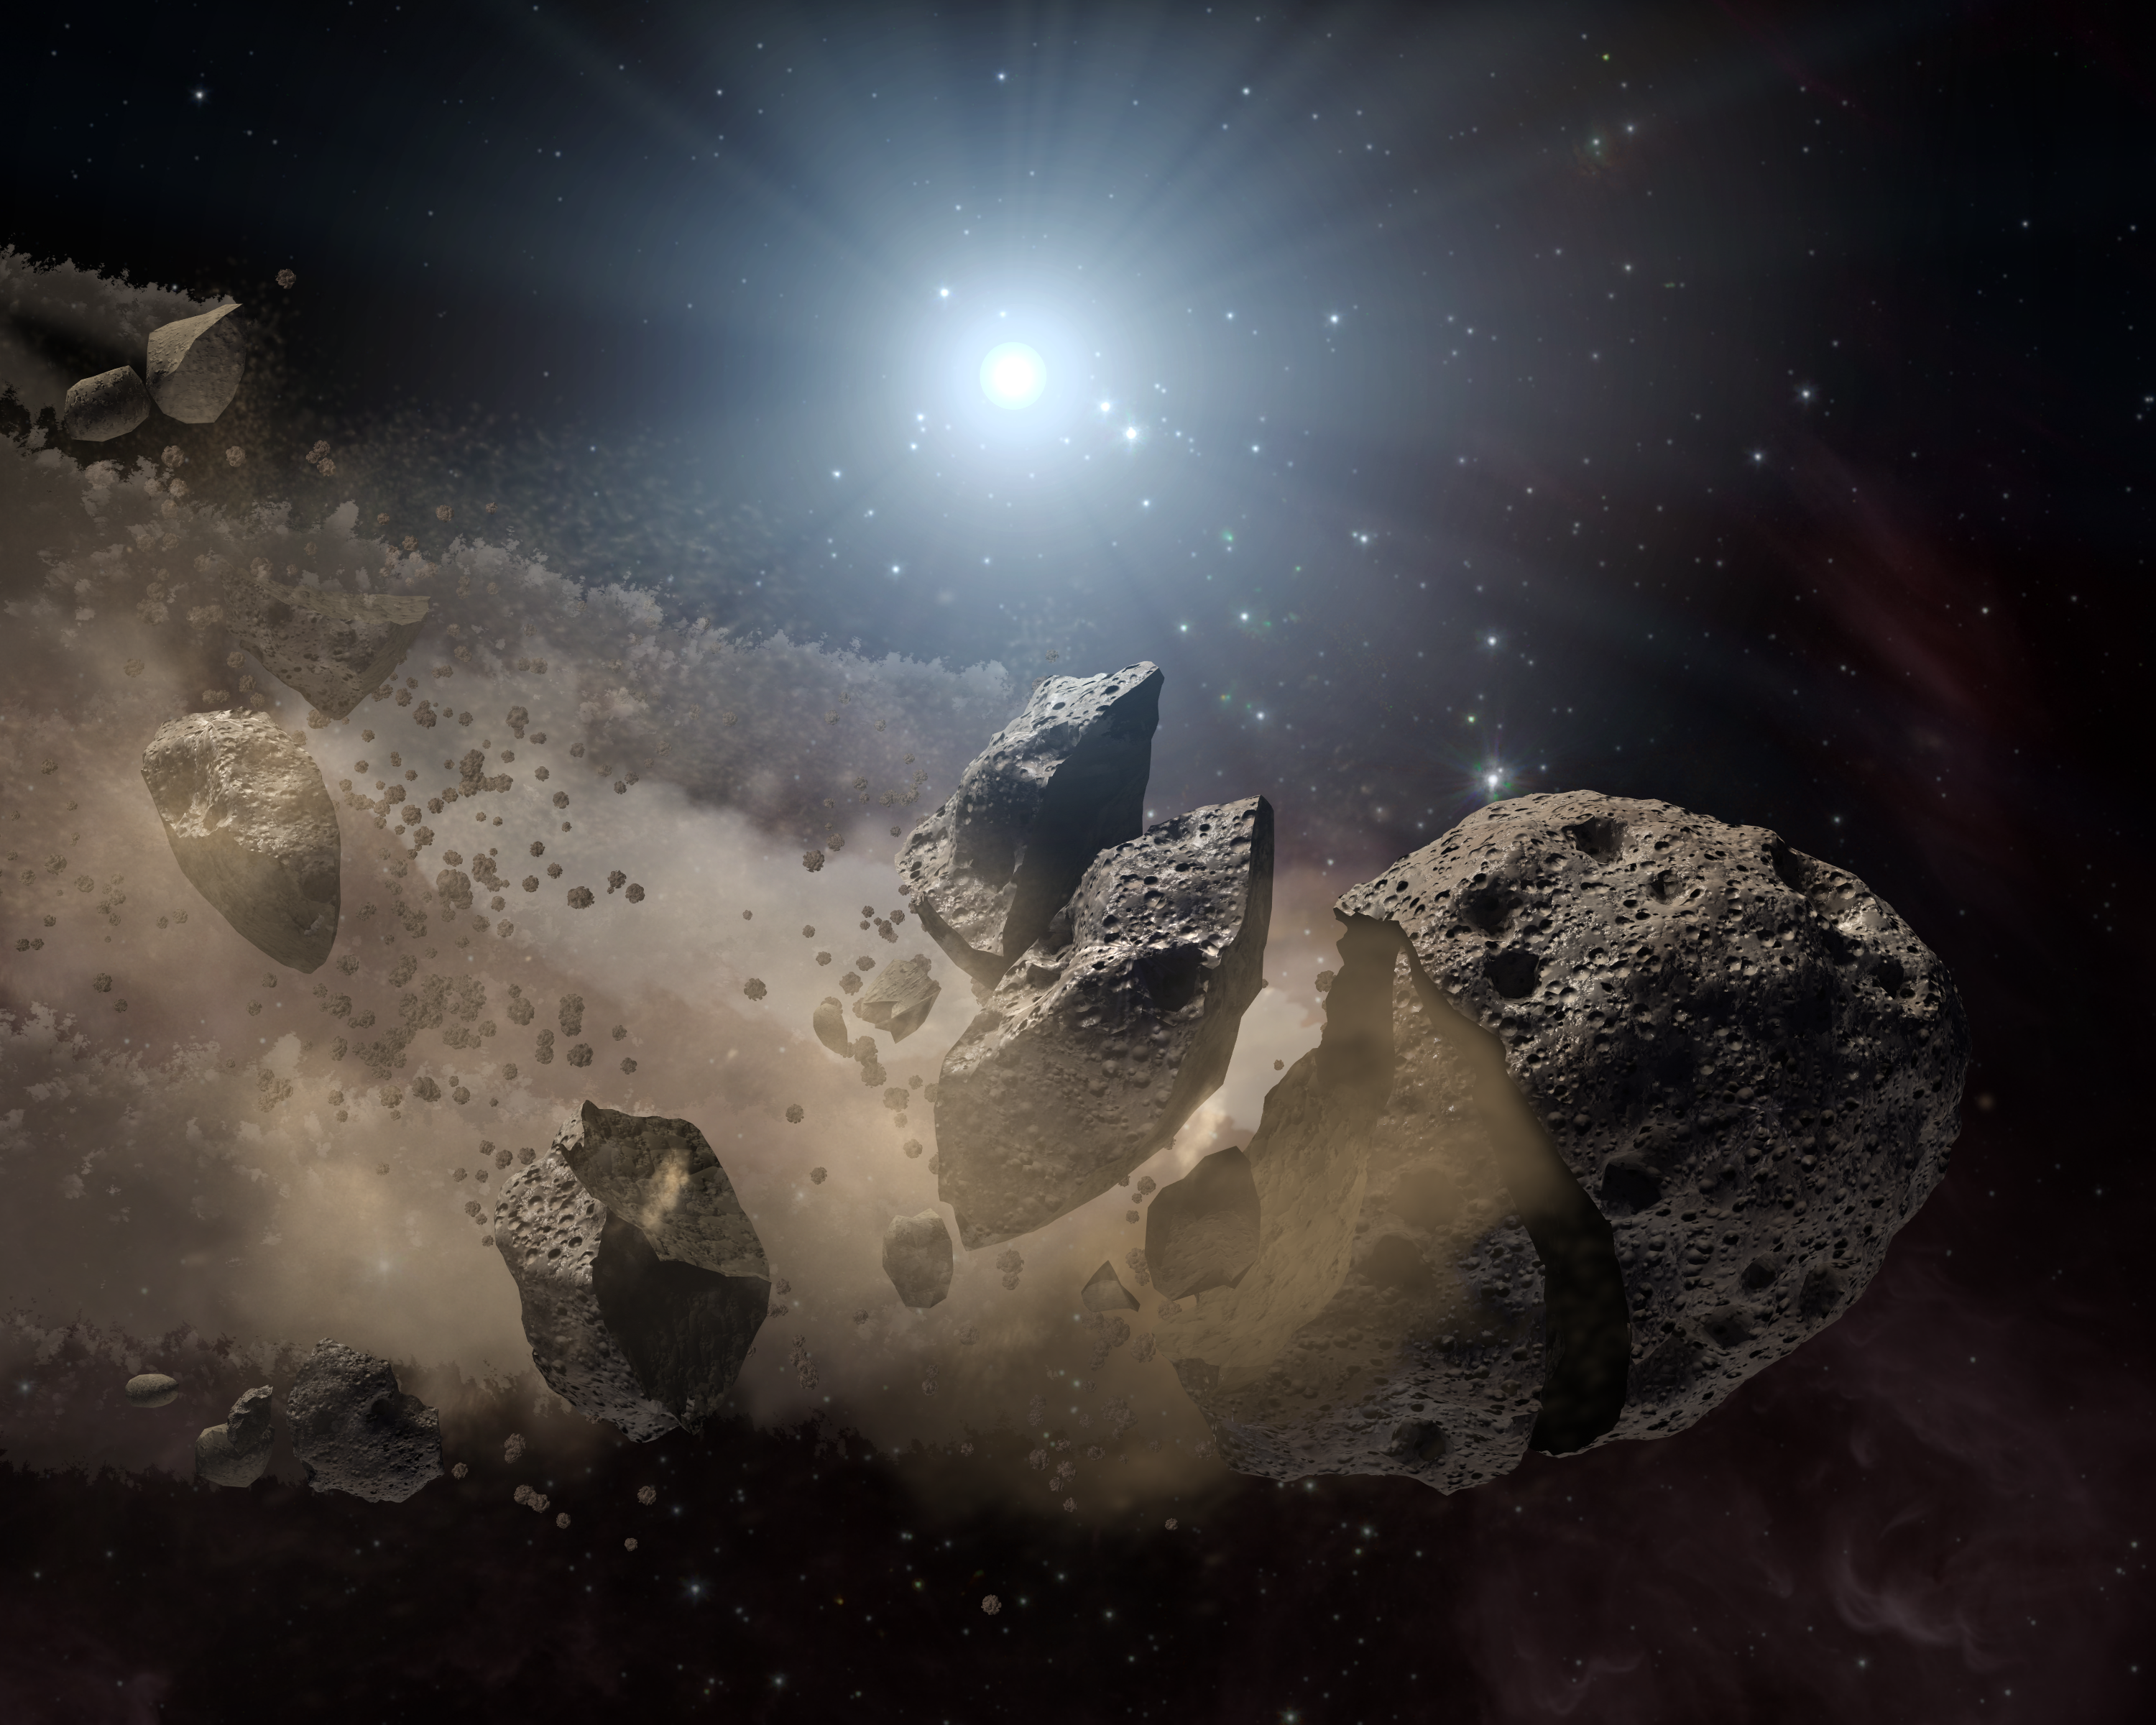

Asteroid 'Bites the Dust' Around Dead Star

NASA's Spitzer Space Telescope set its infrared eyes upon the dusty remains of shredded asteroids around several dead stars. This artist's concept illustrates one such dead star, or "white dwarf," surrounded by the bits and pieces of a disintegrating asteroid. These observations help astronomers better understand what rocky planets are made of around other stars.

Asteroids are leftover scraps of planetary material. They form early on in a star's history when planets are forming out of collisions between rocky bodies. When a star like our sun dies, shrinking down to a skeleton of its former self called a white dwarf, its asteroids get jostled about. If one of these asteroids gets too close to the white dwarf, the white dwarf's gravity will chew the asteroid up, leaving a cloud of dust.

Spitzer's infrared detectors can see these dusty clouds and their various constituents. So far, the telescope has identified silicate minerals in the clouds polluting eight white dwarfs. Because silicates are common in our Earth's crust, the results suggest that planets similar to ours might be common around other stars.

Credit: NASA/JPL-Caltech/T. Pyle (SSC)